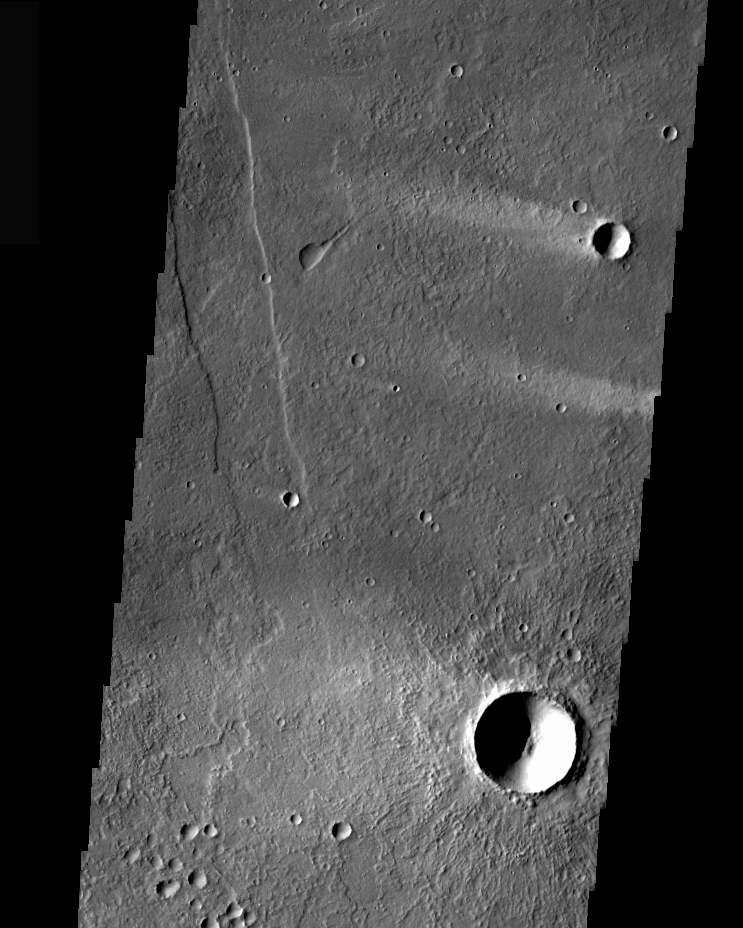

Alba Patera Windstreaks

Windstreaks are features caused by the interaction of wind and topographic landforms. The raised rims and bowls of impact craters causes a complex interaction such that the wind vortex in the lee of the crater can both scour away the surface dust and deposit it back in the center of the lee. If you look closely, you will see evidence of this in a darker “rim” enclosing a brighter interior.

These windstreaks are located northeast of Olympus Mons and southwest of Alba Patera. The lava flows the windstreaks occur on most likely originated from Alba Patera.

Image information: VIS instrument. Latitude 31.3, Longitude 235.1 East (124.9 West). 36 meter/pixel resolution.

Note: this THEMIS visual image has not been radiometrically nor geometrically calibrated for this preliminary release. An empirical correction has been performed to remove instrumental effects. A linear shift has been applied in the cross-track and down-track direction to approximate spacecraft and planetary motion. Fully calibrated and geometrically projected images will be released through the Planetary Data System in accordance with Project policies at a later time.

NASA’s Jet Propulsion Laboratory manages the 2001 Mars Odyssey mission for NASA’s Office of Space Science, Washington, D.C. The Thermal Emission Imaging System (THEMIS) was developed by Arizona State University, Tempe, in collaboration with Raytheon Santa Barbara Remote Sensing. The THEMIS investigation is led by Dr. Philip Christensen at Arizona State University. Lockheed Martin Astronautics, Denver, is the prime contractor for the Odyssey project, and developed and built the orbiter. Mission operations are conducted jointly from Lockheed Martin and from JPL, a division of the California Institute of Technology in Pasadena.

Credit: NASA/JPL/Arizona State University